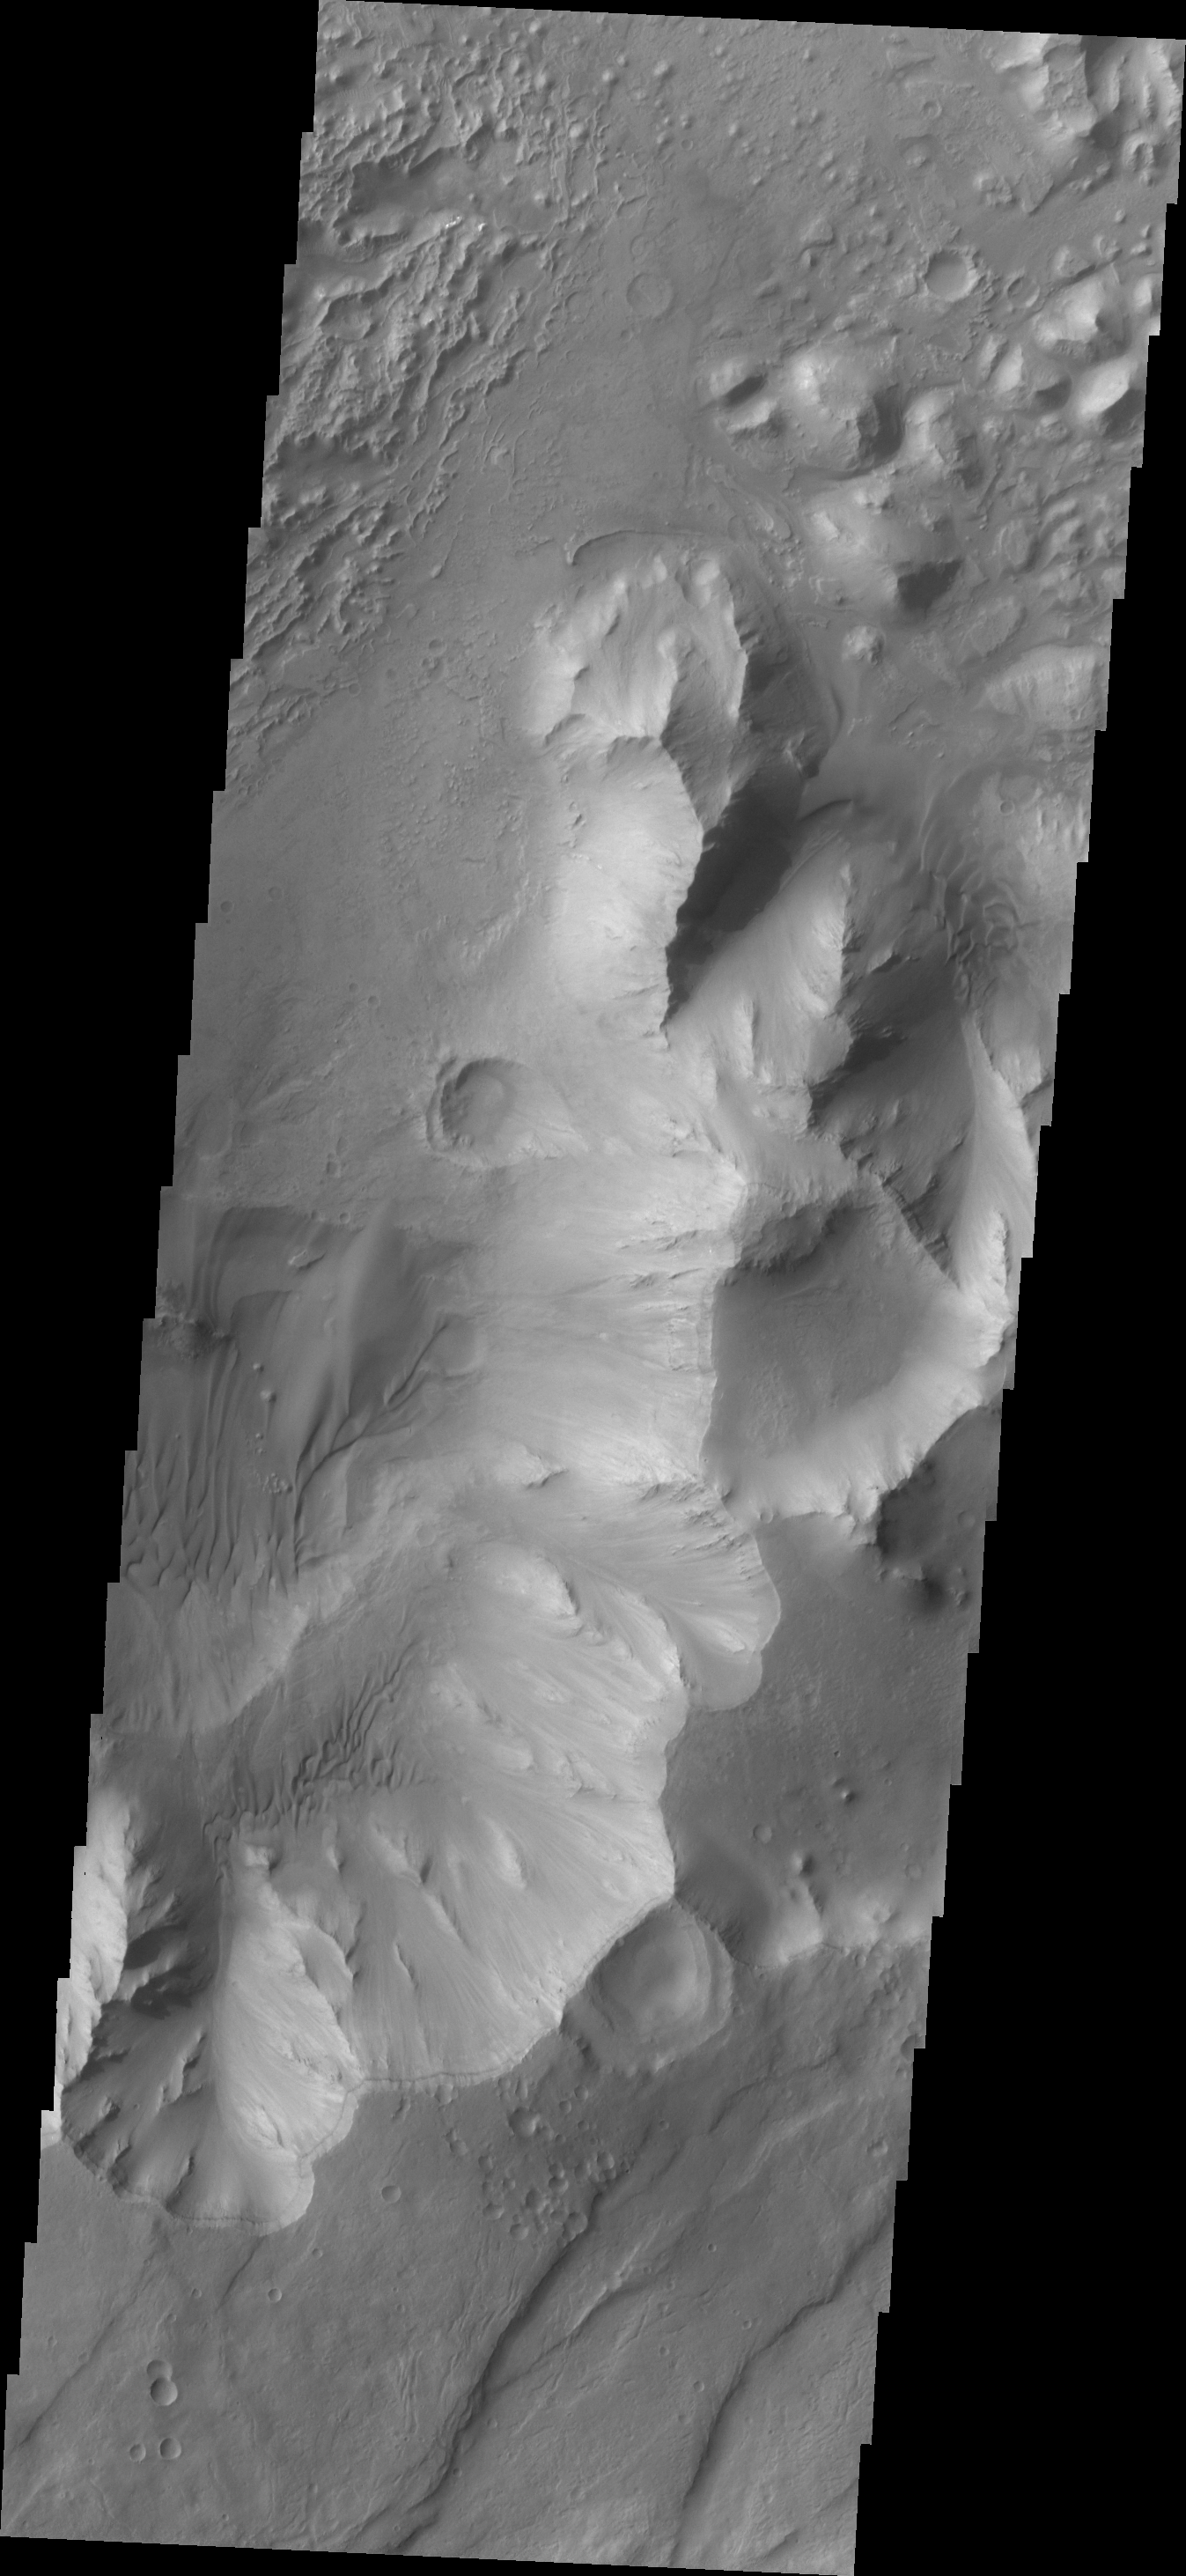

Capri Chasma

This VIS image shows a portion of Capri Chasma. Dunes are found on the floor of this chasma.

Credit: NASA/JPL/ASU